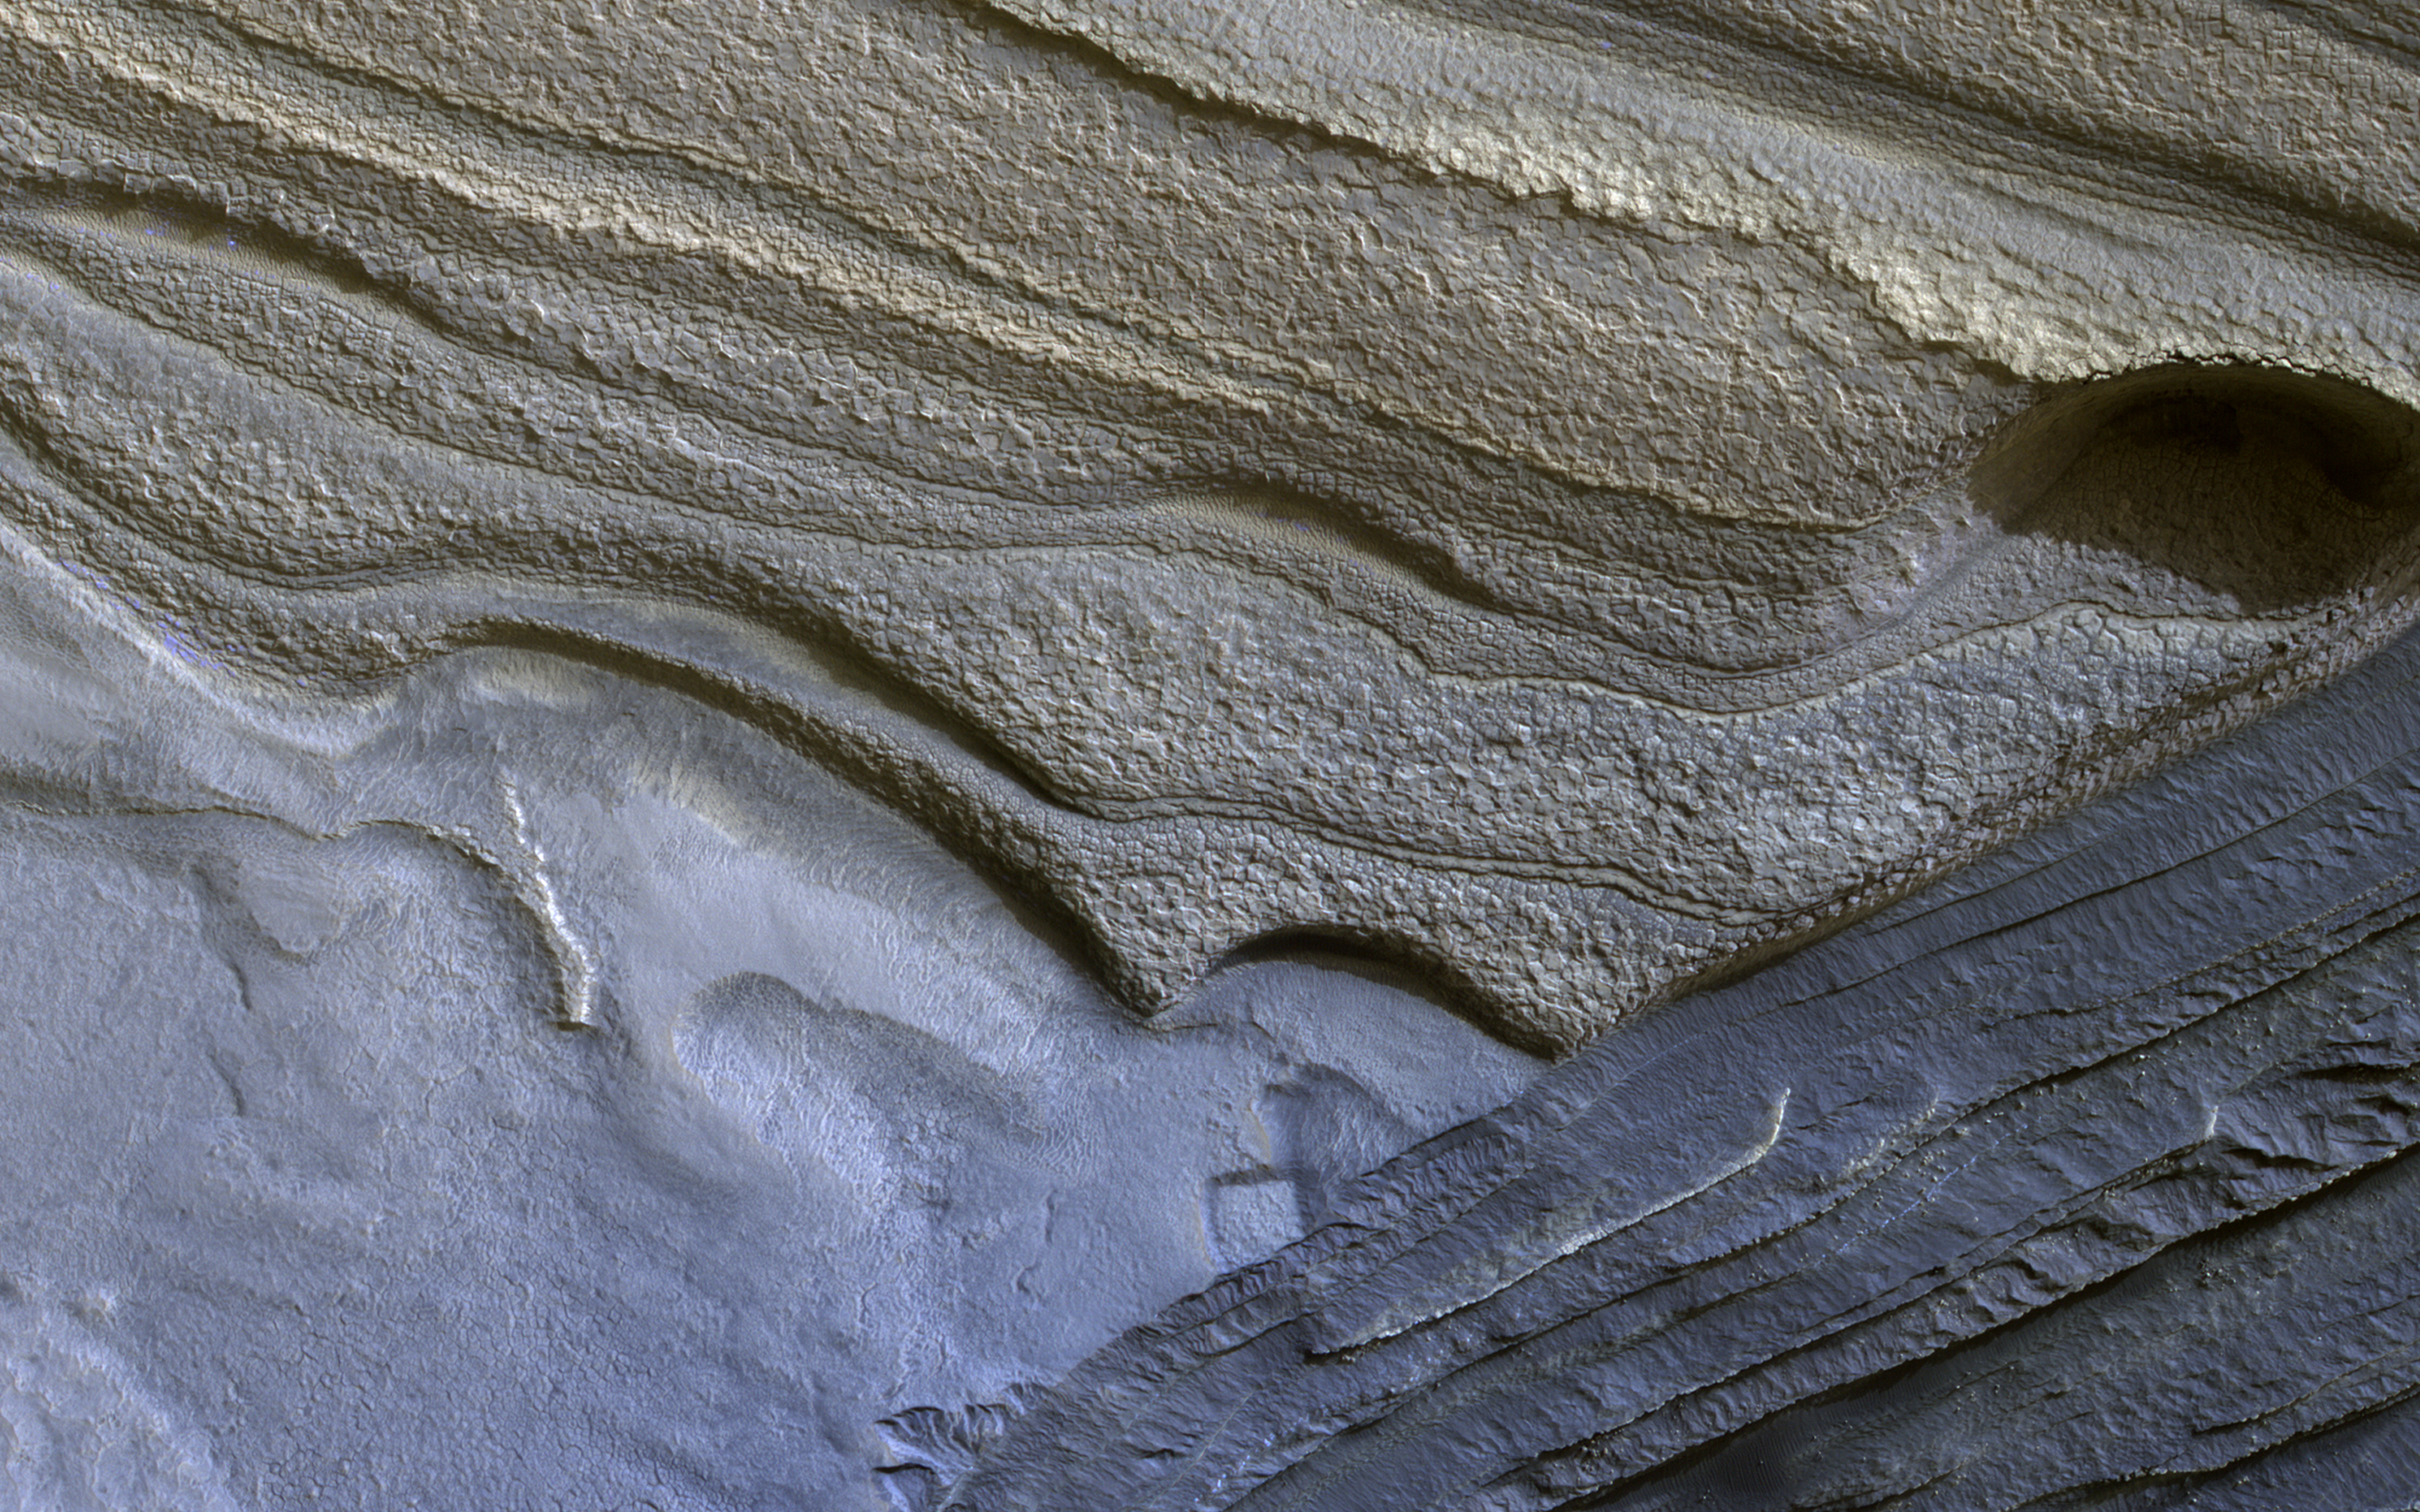

North Polar Layers

The North Polar layered deposits are a 3-kilometer thick stack of dusty water ice layers that are about 1000 kilometers across. The layers record information about climate stretching back a few million years into Martian history.

In many locations erosion has created scarps and troughs that expose this layering. The tan colored layers are the dusty water ice of the polar layered deposits; however a section of bluish layers are is visible below them. These bluish layers contain sand-sized rock fragments that likely formed a large polar dunefield before the overlying dusty ice was deposited.

The lack of a polar ice cap in this past epoch attests to the variability of the Martian climate, which undergoes larger changes over time than that of the Earth.

The map is projected here at a scale of 50 centimeters (19.6 inches) per pixel. [The original image scale is 63.6 centimeters (25 inches) per pixel (with 2 x 2 binning); objects on the order of 191 centimeters (75.2 inches) across are resolved.] North is up.

The University of Arizona, Tucson, operates HiRISE, which was built by Ball Aerospace & Technologies Corp., Boulder, Colo. NASA’s Jet Propulsion Laboratory, a division of Caltech in Pasadena, California, manages the Mars Reconnaissance Orbiter Project for NASA’s Science Mission Directorate, Washington.

Credit: NASA/JPL-Caltech/Univ. of Arizona